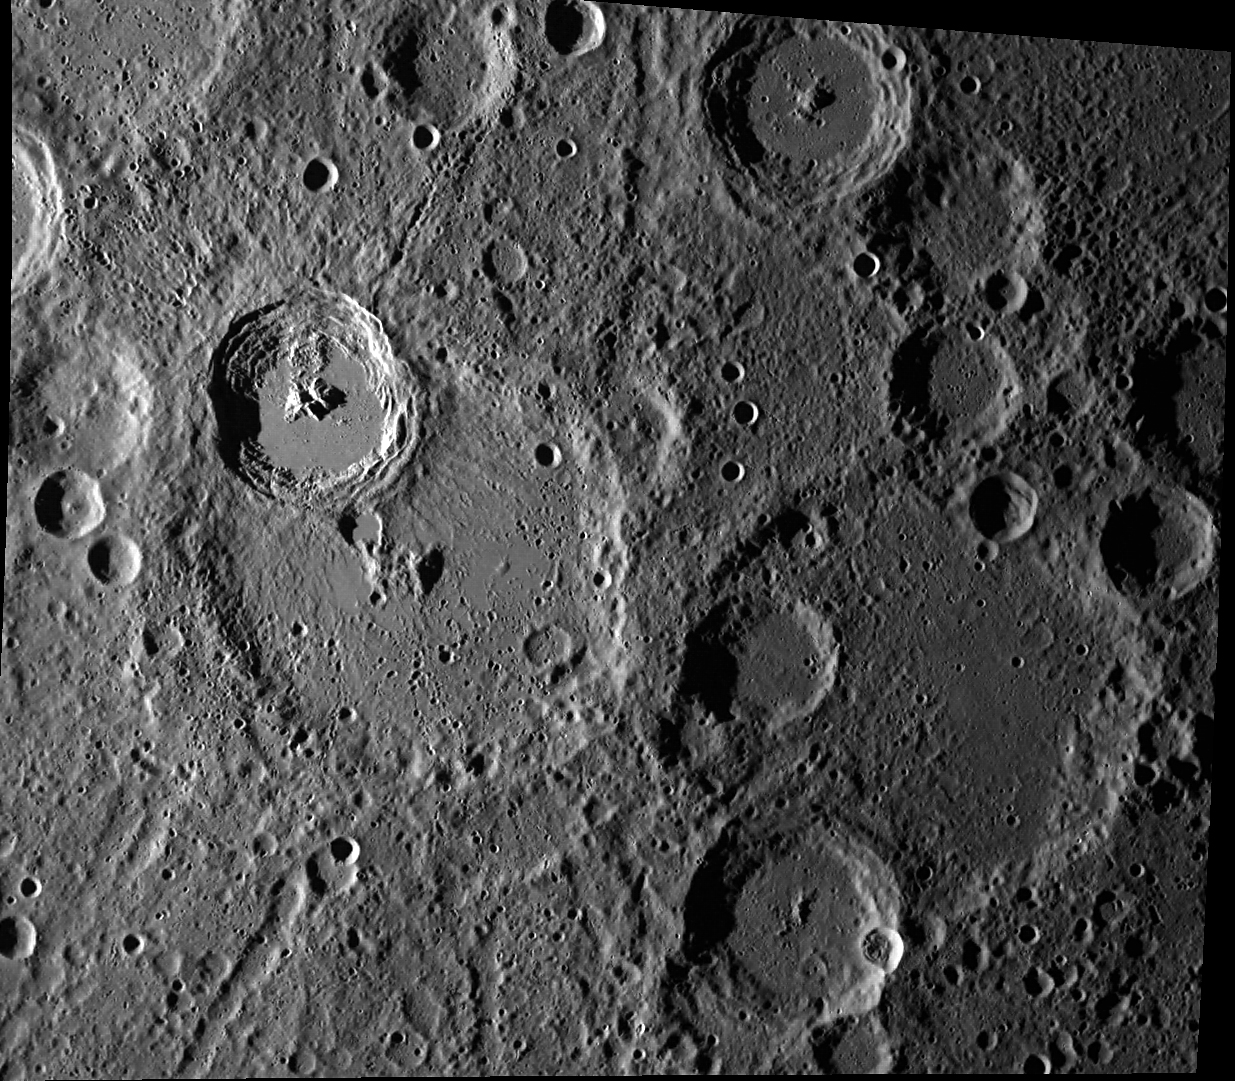

The Interior of Kuiper

The rayed crater Kuiper (11.3° S, 328.6° E), as seen by MESSENGER’s wide-angle camera. The smooth regions on Kuiper’s floor and to its south consist of rock that was melted by the impact that created the crater. This impact melt ponded and solidified as smooth plains. Kuiper is 62 km in diameter and is an important stratigraphic marker in Mercury’s geologic history.

This image was acquired as part of MDIS’s high-resolution surface morphology base map. The surface morphology base map will cover more than 90% of Mercury’s surface with an average resolution of 250 meters/pixel (0.16 miles/pixel or 820 feet/pixel). Images acquired for the surface morphology base map typically have off-vertical Sun angles (i.e., high incidence angles) and visible shadows so as to reveal clearly the topographic form of geologic features.

Date acquired: May 04, 2011
Image Mission Elapsed Time (MET): 212983376
Image ID: 210557
Instrument: Wide Angle Camera (WAC) of the Mercury Dual Imaging System (MDIS)
WAC filter: 7 (748 nanometers)
Center Latitude: -12.33°
Center Longitude: 331.2° E
Resolution: 309 meters/pixel
Scale: Kuiper is 62 km (39 miles) in diameter
Incidence Angle: 78.1°
Emission Angle: 28.0°
Phase Angle: 106.1°

These images are from MESSENGER, a NASA Discovery mission to conduct the first orbital study of the innermost planet, Mercury. For information regarding the use of images, see the MESSENGER image use policy.

Credit: NASA/JPL-Caltech/University of Arizona